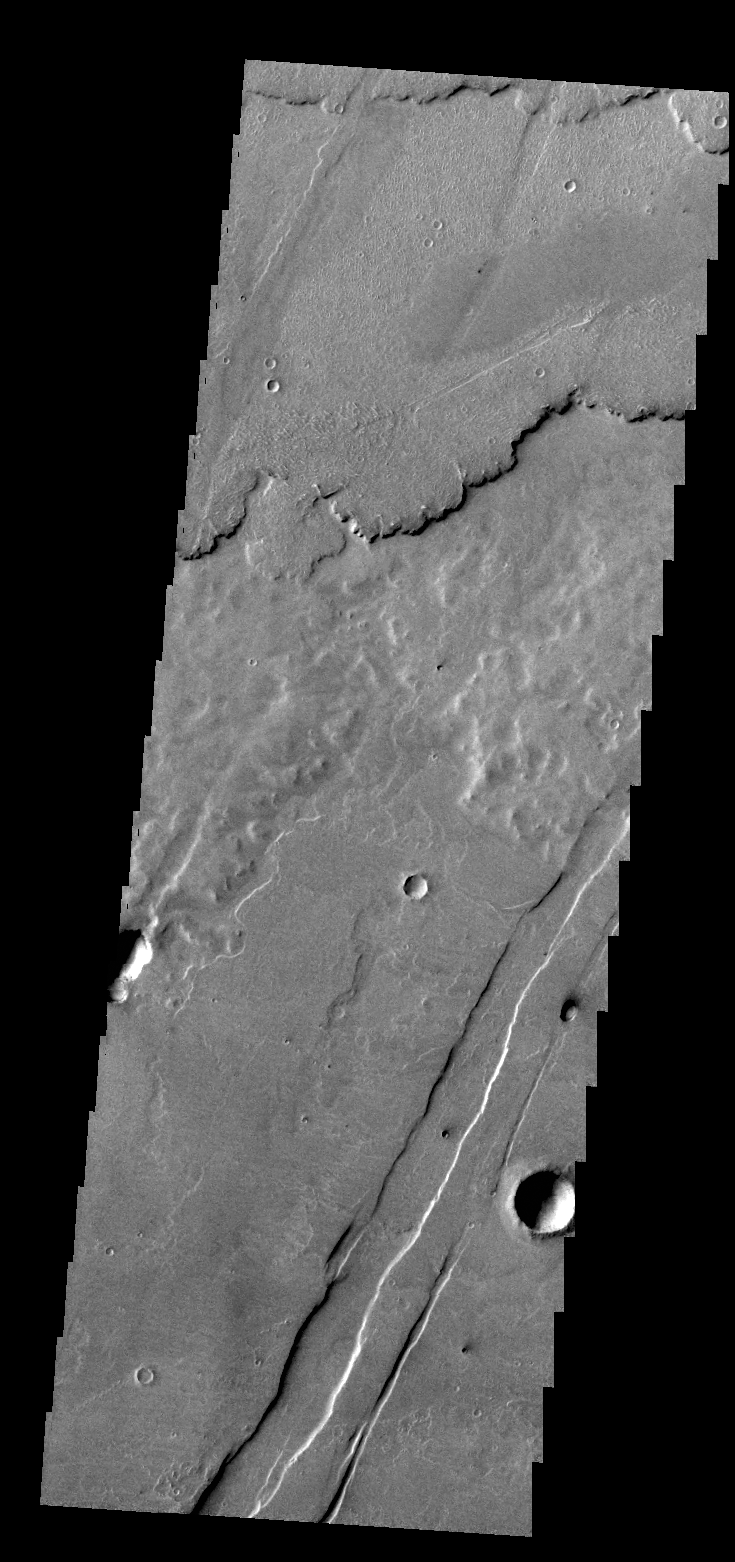

Lava Layers

This VIS image shows several layers of lava flows one on top of the other.

Credit: NASA/JPL/ASU